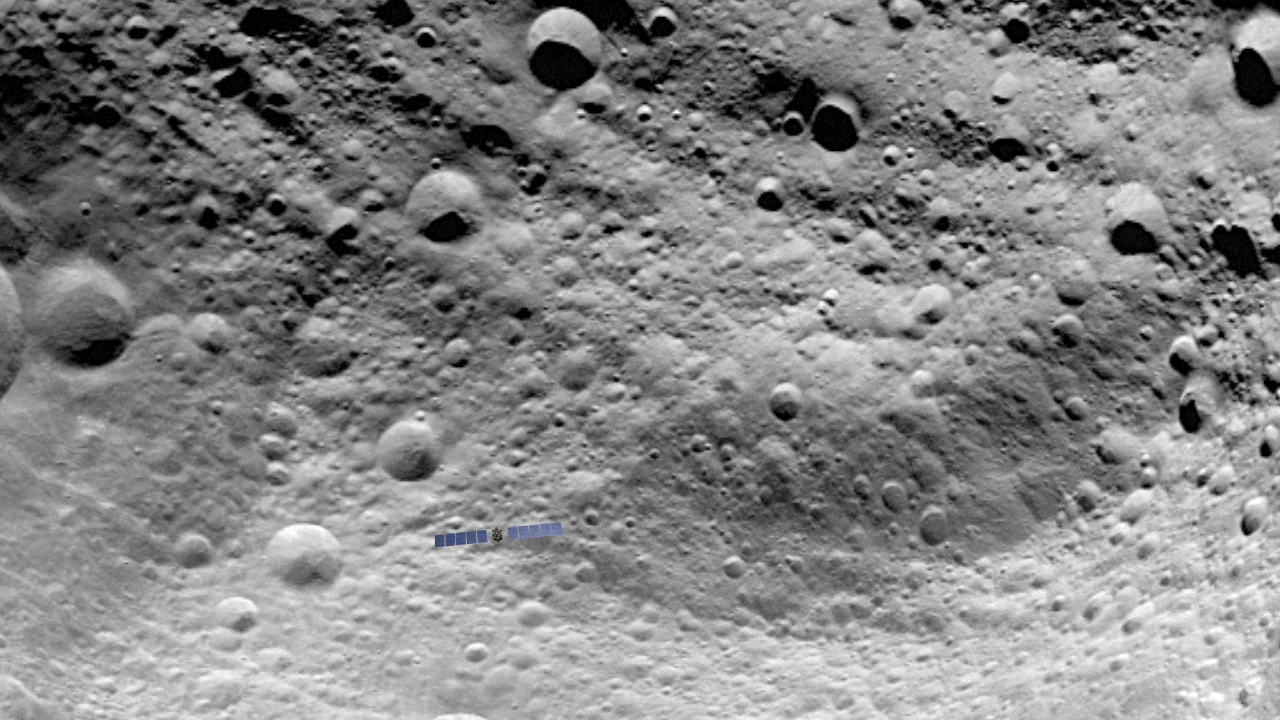

Animation of Dawn Scanning and Flying Above Vesta’s Surface

This animation shows NASA’s Dawn spacecraft flying above Vesta, based on an artist’s concept of the surface of the giant asteroid.

The dissolve into the second animation shows the Dawn spacecraft flying over a real image of Vesta’s surface taken by the framing camera on July 24, 2011

Dawn entered orbit around Vesta on July 15, and will spend a year orbiting the body. After that, the next stop on its itinerary will be an encounter with the dwarf planet Ceres.

The Dawn mission to Vesta and Ceres is managed by NASA’s Jet Propulsion Laboratory, Pasadena, Calif., for NASA’s Science Mission Directorate, Washington, D.C. It is a project of the Discovery Program, managed by NASA’s Marshall Space Flight Center, Huntsville, Ala. UCLA is responsible for overall Dawn mission science. Orbital Sciences Corporation of Dulles, Va., designed and built the Dawn spacecraft. The German Aerospace Center, the Max Planck Institute for Solar System Research, the Italian Space Agency and the Italian National Astrophysical Institute are part of the mission team.

Credit: NASA/JPL-Caltech/UCLA/MPS/DLR/IDA